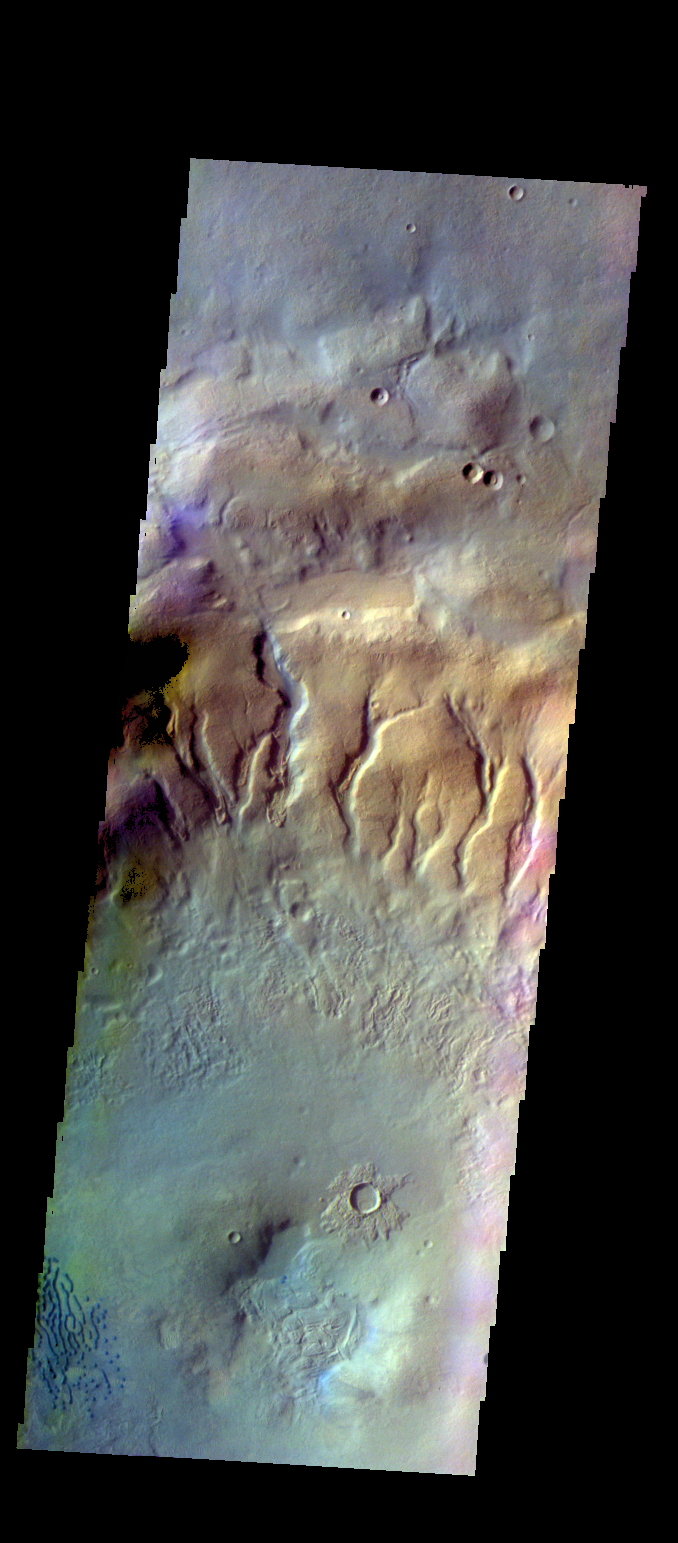

Crater Dunes – False Color

The THEMIS VIS camera contains 5 filters. The data from different filters can be combined in multiple ways to create a false color image. These false color images may reveal subtle variations of the surface not easily identified in a single band image. Today’s false color image shows part of the floor of an unnamed crater in Noachis Terra. A small field of dunes is visible in the bottom left corner of the image.

Credit: NASA/JPL-Caltech/ASU